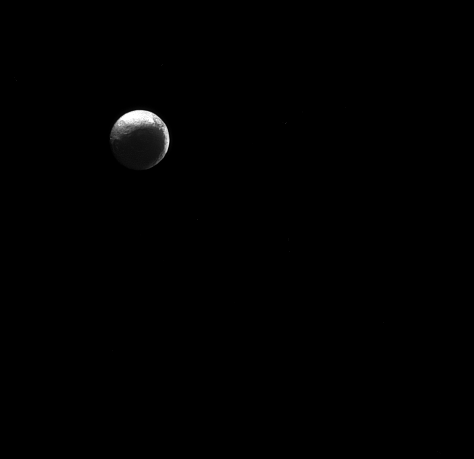

Path to the Dark Side

The moon Iapetus, like the “force” in Star Wars, has both a light side and a dark side.

Scientists think that Iapetus’ (914 miles or 1471 kilometers across) dark/light asymmetry was actually created by material migrating away from the dark side. For a simulation of how scientists think the asymmetry formed, see Thermal Runaway Model .

Lit terrain seen here is on the Saturn-facing hemisphere of Iapetus. North on Iapetus is up and rotated 43 degrees to the right. The image was taken in green light with the Cassini spacecraft narrow-angle camera on Jan. 4, 2015.

The view was acquired at a distance of approximately 2.5 million miles (4 million kilometers) from Iapetus. Image scale is 15 miles (24 kilometers) per pixel.

The Cassini-Huygens mission is a cooperative project of NASA, the European Space Agency and the Italian Space Agency. NASA’s Jet Propulsion Laboratory, a division of the California Institute of Technology in Pasadena, manages the mission for NASA’s Science Mission Directorate, Washington. The Cassini orbiter and its two onboard cameras were designed, developed and assembled at JPL. The imaging operations center is based at the Space Science Institute in Boulder, Colo.

Credit: NASA/JPL-Caltech/Space Science Institute